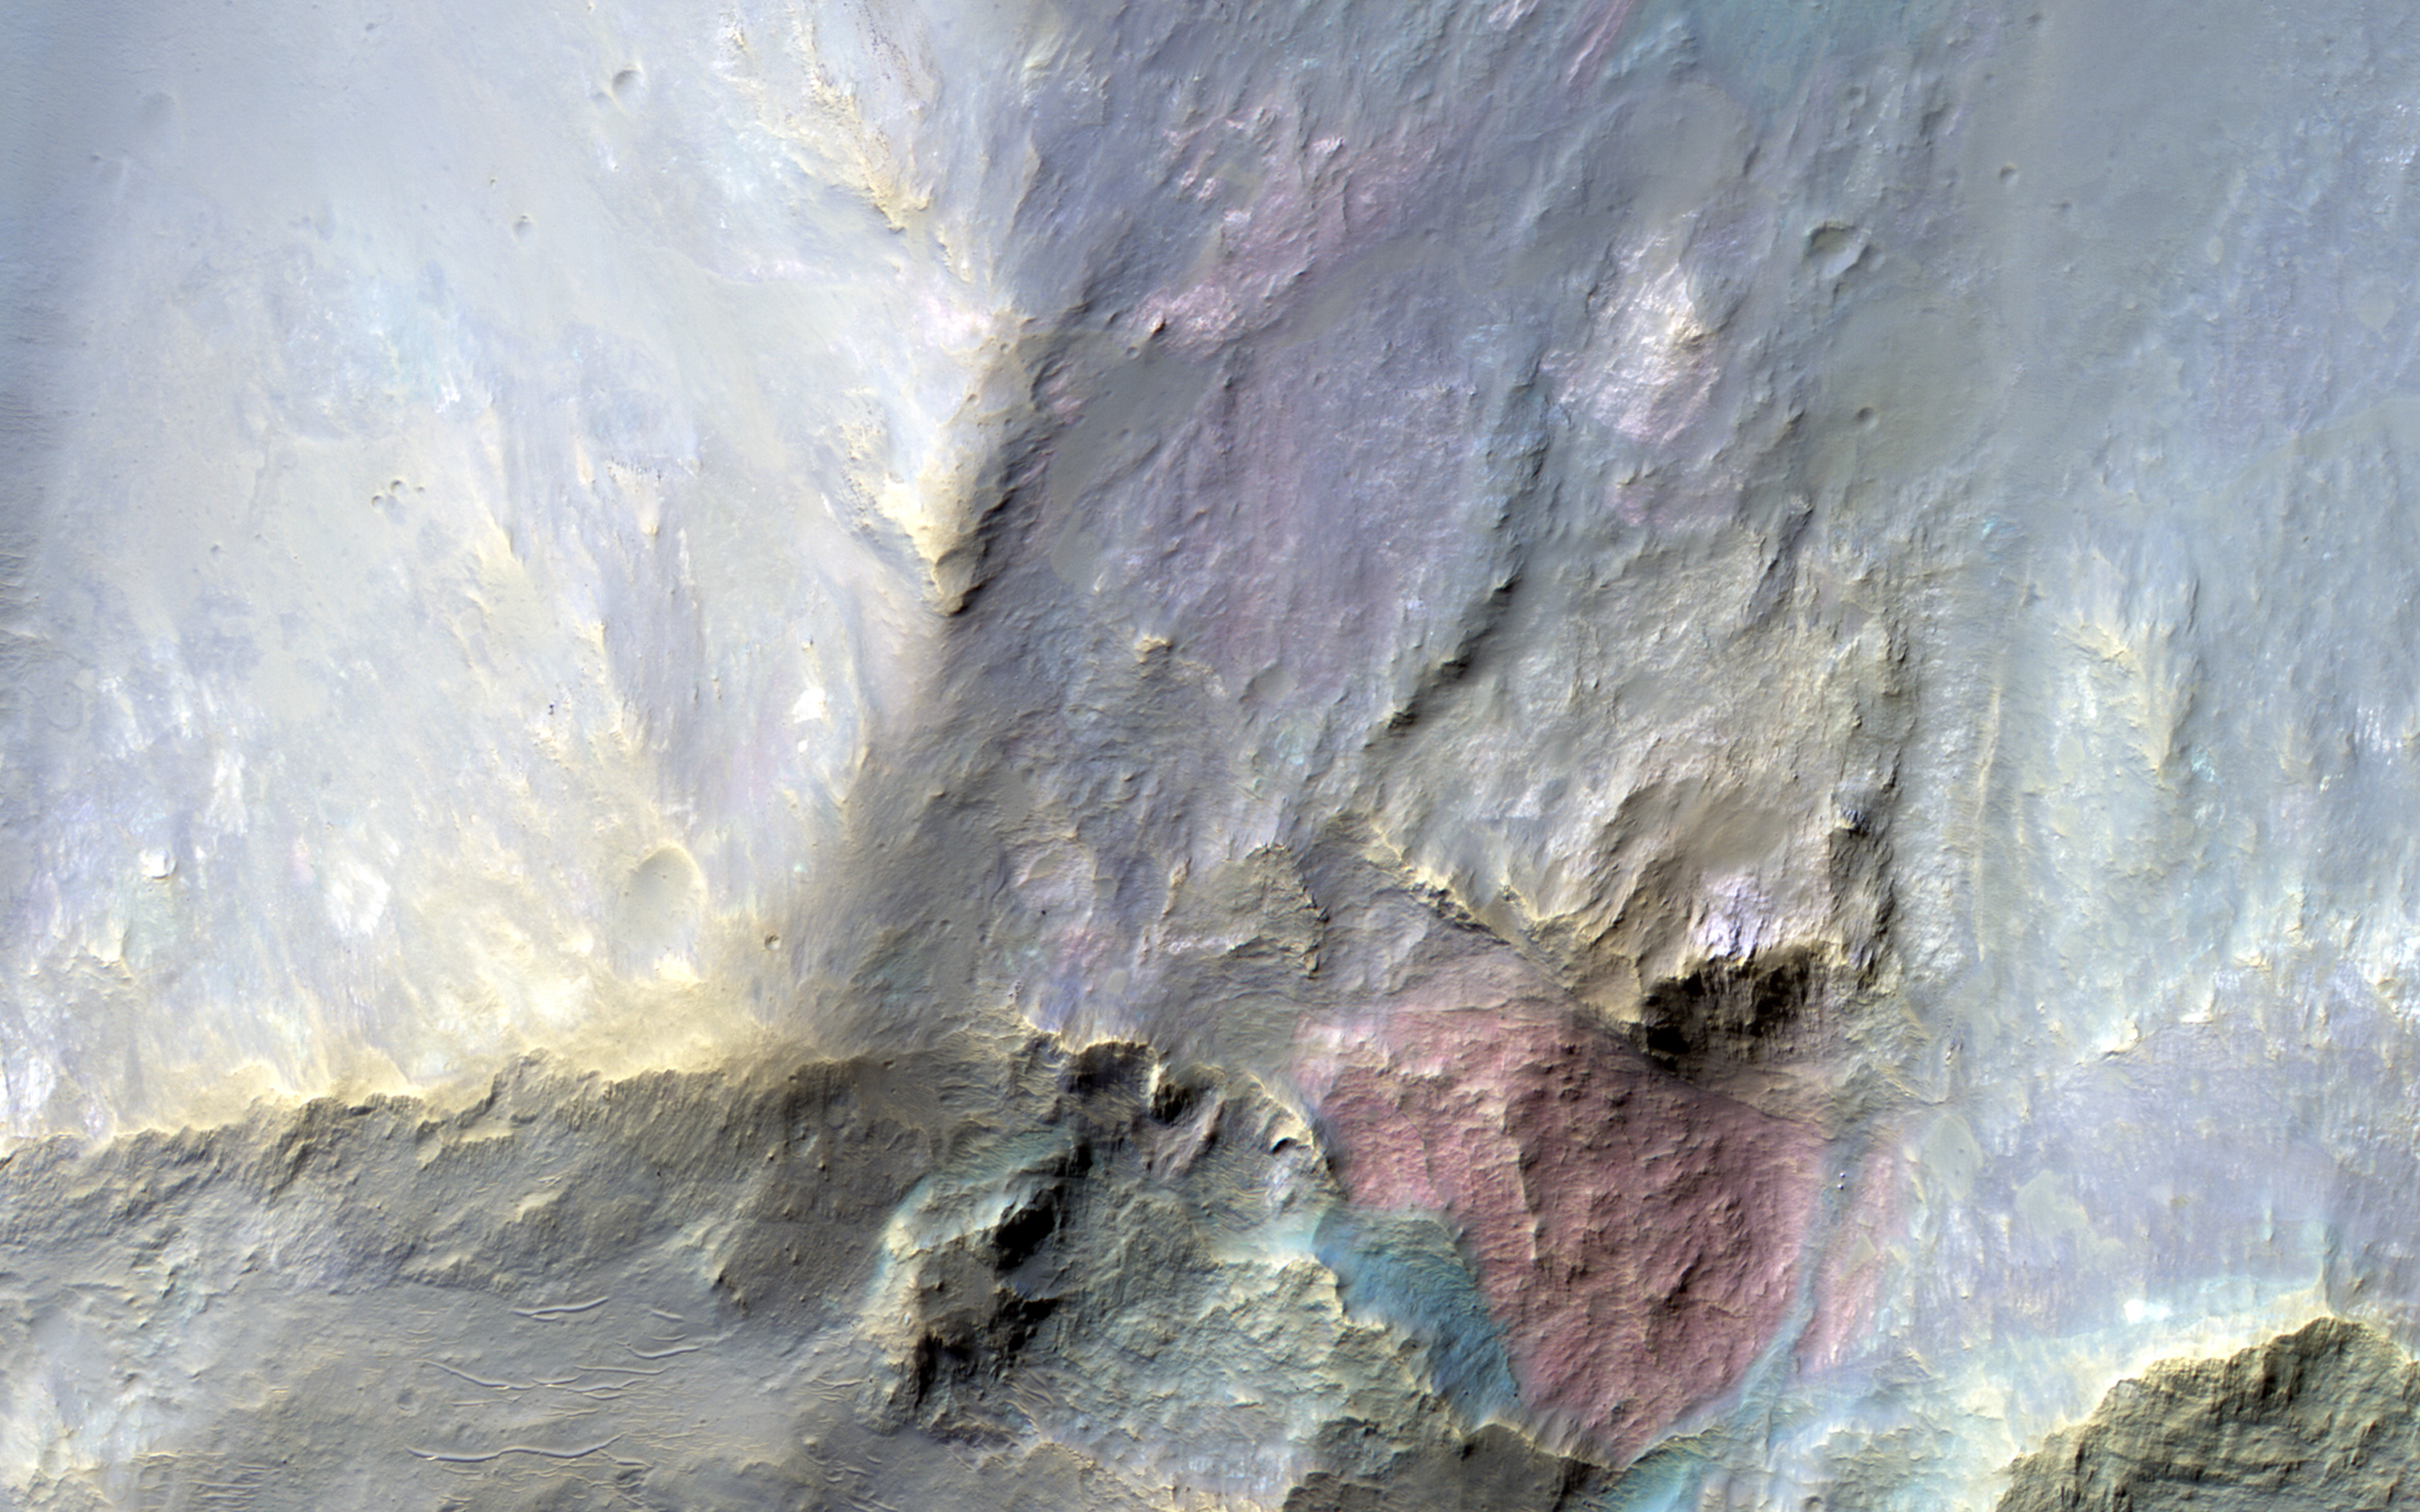

A Big Block of Red Bedrock

This image covers a 26-kilometer-wide impact crater northeast of the Hellas impact basin. The crater exposes large blocks of bedrock (called “megabreccia”) in both the central uplift and in the walls of the crater.

The enhanced-color subimage from the wall shows a large, approximately 250-meter-wide reddish block, although actually “red” in the infrared-shifted color of HiRISE. These blocks could be ejecta from the ancient Hellas impact or other large impacts from billions of years ago.

HiRISE is one of six instruments on NASA’s Mars Reconnaissance Orbiter. The University of Arizona, Tucson, operates the orbiter’s HiRISE camera, which was built by Ball Aerospace & Technologies Corp., Boulder, Colo. NASA’s Jet Propulsion Laboratory, a division of the California Institute of Technology in Pasadena, manages the Mars Reconnaissance Orbiter Project for the NASA Science Mission Directorate, Washington.

Credit: NASA/JPL-Caltech/Univ. of Arizona